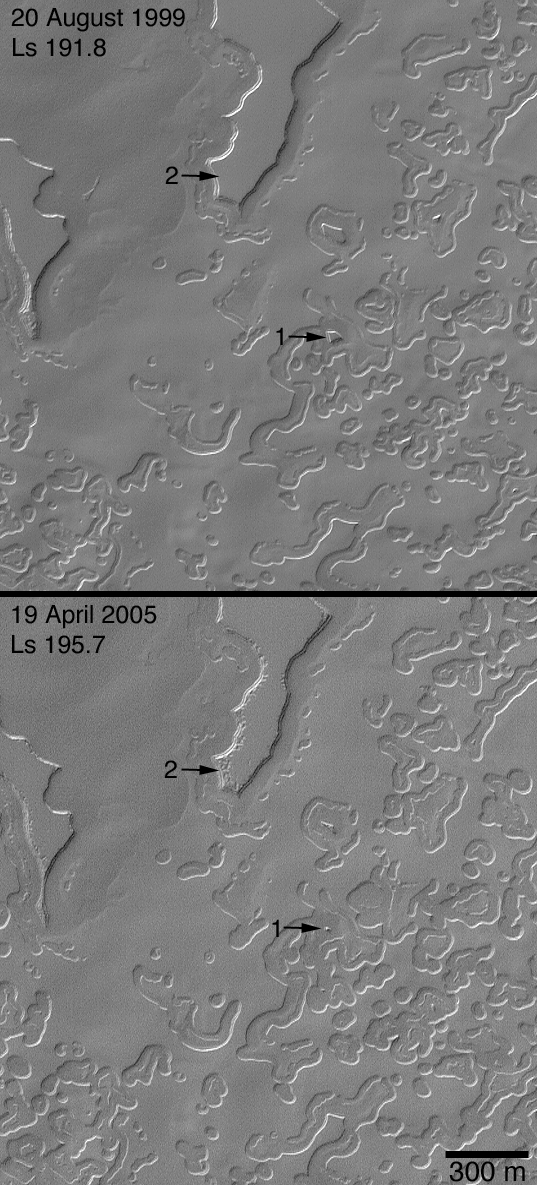

Four Mars Years of Change

23 May 2005
These two Mars Global Surveyor (MGS) Mars Orbiter Camera (MOC) images were acquired a little more than four Mars years apart. One Mars year is about 687 Earth days long. The two images show a portion of the south polar cap, which is composed of frozen, layered, carbon dioxide. Each Mars year since MGS has been observing the planet, the mesas and buttes composed of carbon dioxide have gotten a little bit smaller, and the pits and holes have become a little bit wider. The scarps formed in frozen carbon dioxide in the south polar region are retreating at an average rate of about 3 meters per Mars year. The example shown here includes an image obtained in August 1999, and a more recent picture from April 2005. Arrow “1” points to a dramatic example of the changes that have occurred; in this case a mesa shrank to a small butte in just four martian years. Arrow “2” indicates pits that developed in the cap layer of a carbon dioxide mesa that eroded during the same interval. Acquired during early southern spring, both images are illuminated by sunlight from the upper left.

Credit: NASA/JPL/Malin Space Science Systems